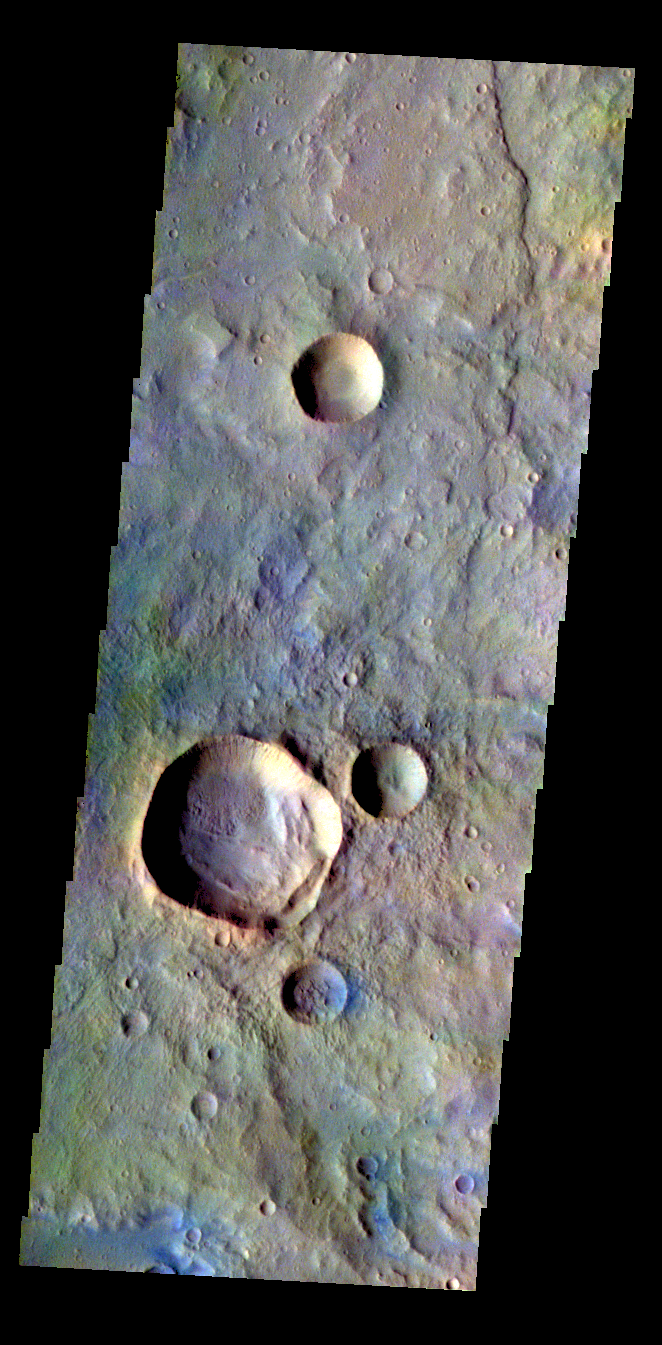

Terra Cimmeria – False Color

The THEMIS VIS camera contains 5 filters. The data from different filters can be combined in multiple ways to create a false color image. These false color images may reveal subtle variations of the surface not easily identified in a single band image. Today’s false color image shows part of the plains of Terra Cimmeria.

Credit: NASA/JPL-Caltech/ASU